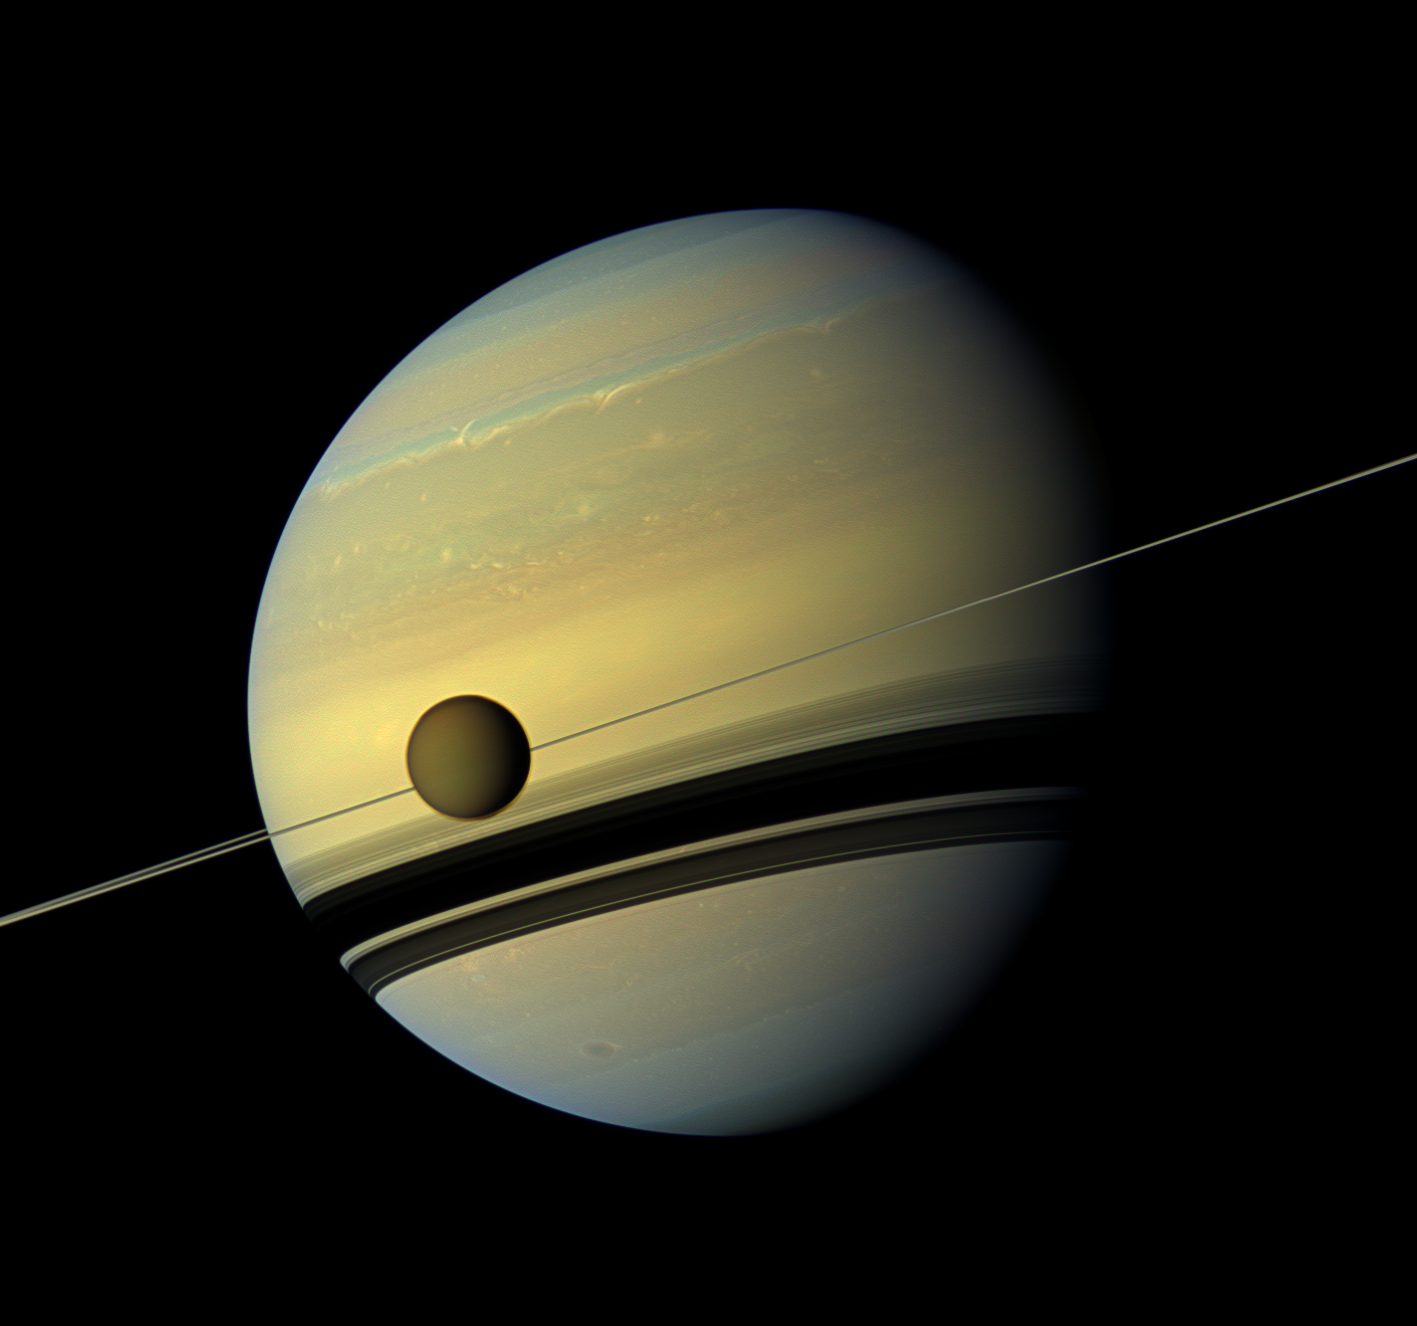

Colorful Colossuses and Changing Hues

A giant of a moon appears before a giant of a planet undergoing seasonal changes in this natural color view of Titan and Saturn from NASA’s Cassini spacecraft.

Titan, Saturn’s largest moon, measures 3,200 miles, or 5,150 kilometers, across and is larger than the planet Mercury. Cassini scientists have been watching the moon’s south pole since a vortex appeared in its atmosphere in 2012. See PIA14919 and PIA14920 to learn more about this mass of swirling gas around the pole in the atmosphere of the moon.

As the seasons have changed in the Saturnian system, and spring has come to the north and autumn to the south, the azure blue in the northern Saturnian hemisphere that greeted Cassini upon its arrival in 2004 is now fading. The southern hemisphere, in its approach to winter, is taking on a bluish hue. This change is likely due to the reduced intensity of ultraviolet light and the haze it produces in the hemisphere approaching winter, and the increasing intensity of ultraviolet light and haze production in the hemisphere approaching summer. (The presence of the ring shadow in the winter hemisphere enhances this effect.) The reduction of haze and the consequent clearing of the atmosphere makes for a bluish hue: the increased opportunity for direct scattering of sunlight by the molecules in the air makes the sky blue, as on Earth. The presence of methane, which generally absorbs in the red part of the spectrum, in a now clearer atmosphere also enhances the blue.

This view looks toward the northern, sunlit side of the rings from just above the ring plane.

This mosaic combines six images — two each of red, green and blue spectral filters — to create this natural color view. The images were obtained with the Cassini spacecraft wide-angle camera on May 6, 2012, at a distance of approximately 483,000 miles (778,000 kilometers) from Titan. Image scale is 29 miles (46 kilometers) per pixel on Titan.

The Cassini-Huygens mission is a cooperative project of NASA, the European Space Agency and the Italian Space Agency. The Jet Propulsion Laboratory, a division of the California Institute of Technology in Pasadena, manages the mission for NASA’s Science Mission Directorate, Washington, D.C. The Cassini orbiter and its two onboard cameras were designed, developed and assembled at JPL. The imaging operations center is based at the Space Science Institute in Boulder, Colo.

Credit: NASA/JPL-Caltech/Space Science Institute